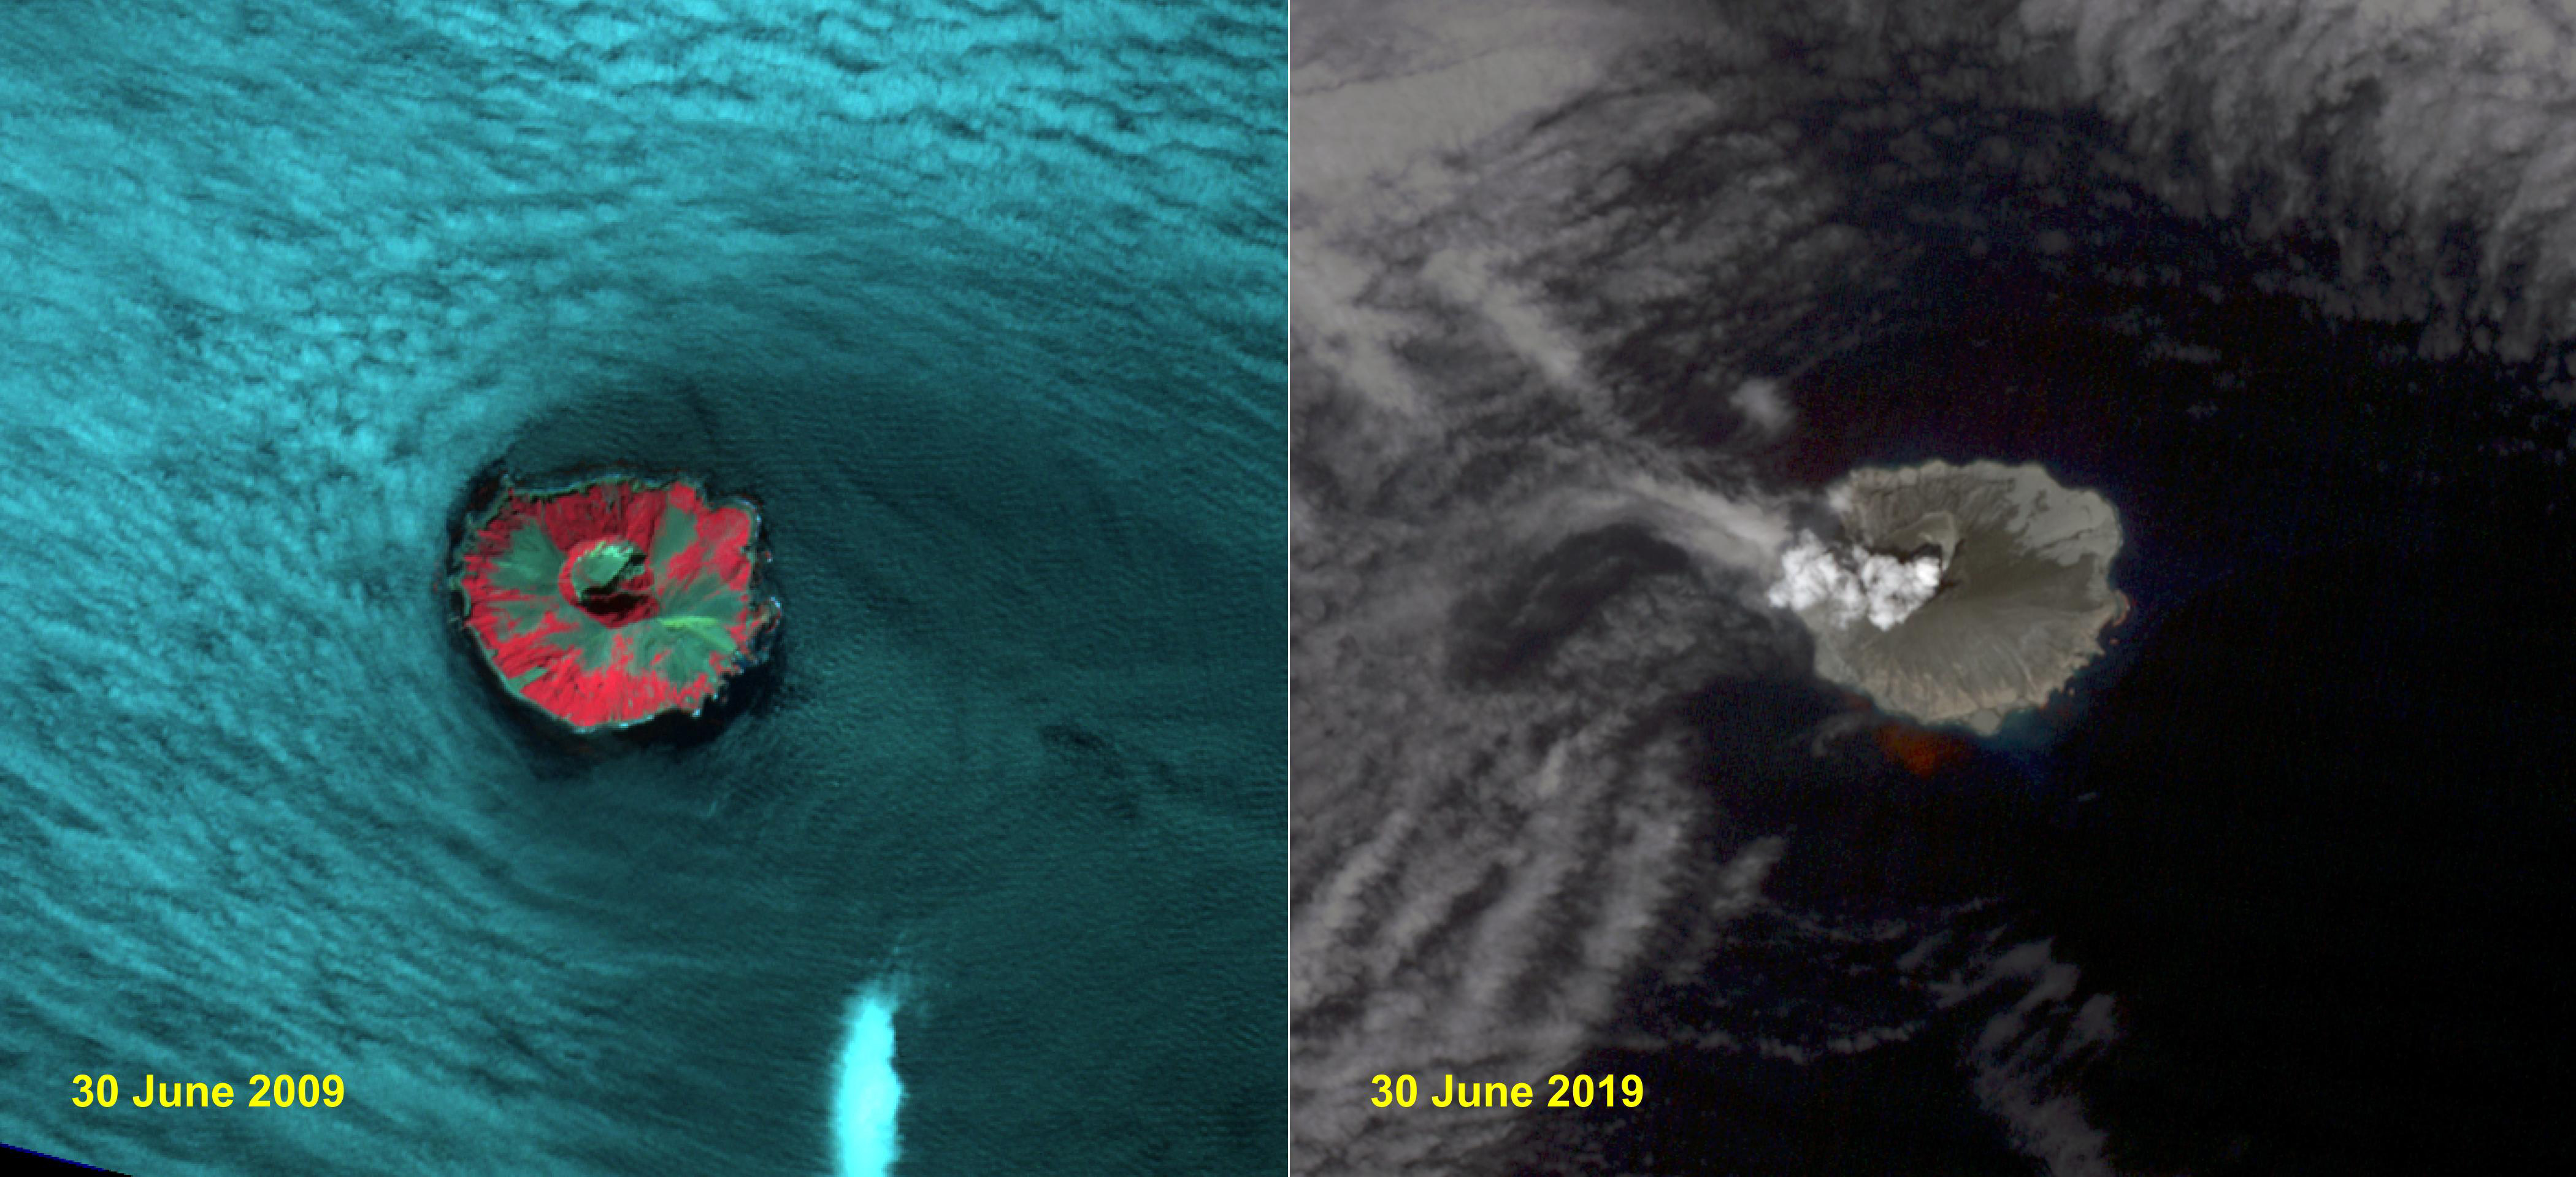

Raikoke Island, Kuril Islands

Raikoke volcanic island is near the center of the Kuril Islands in the Sea of Okhotsk in the northwest Pacific Ocean. The island is roughly circular with dimensions of 2.0 by 2.5 kilometers. On June 22, the volcano erupted with a gas and ash plume reaching 17 kilometers. The two ASTER images, acquired exactly 10 years apart on June 30, dramatically depict the changes to the island. In 2009, vegetation (red) covered most of the island. The 2019 image shows an ash and steam plume rising from the caldera. There is no trace of any vegetation, ash deposits having buried everything. The images are located at 48.3 degrees north, 153.2 degrees east.

With its 14 spectral bands from the visible to the thermal infrared wavelength region and its high spatial resolution of about 50 to 300 feet (15 to 90 meters), ASTER images Earth to map and monitor the changing surface of our planet. ASTER is one of five Earth-observing instruments launched Dec. 18, 1999, on Terra. The instrument was built by Japan’s Ministry of Economy, Trade and Industry. A joint U.S./Japan science team is responsible for validation and calibration of the instrument and data products.

The broad spectral coverage and high spectral resolution of ASTER provides scientists in numerous disciplines with critical information for surface mapping and monitoring of dynamic conditions and temporal change. Example applications are monitoring glacial advances and retreats; monitoring potentially active volcanoes; identifying crop stress; determining cloud morphology and physical properties; wetlands evaluation; thermal pollution monitoring; coral reef degradation; surface temperature mapping of soils and geology; and measuring surface heat balance.

The U.S. science team is located at NASA’s Jet Propulsion Laboratory in Pasadena, Calif. The Terra mission is part of NASA’s Science Mission Directorate, Washington.

Credit: NASA/METI/AIST/Japan Space Systems, and U.S./Japan ASTER Science Team